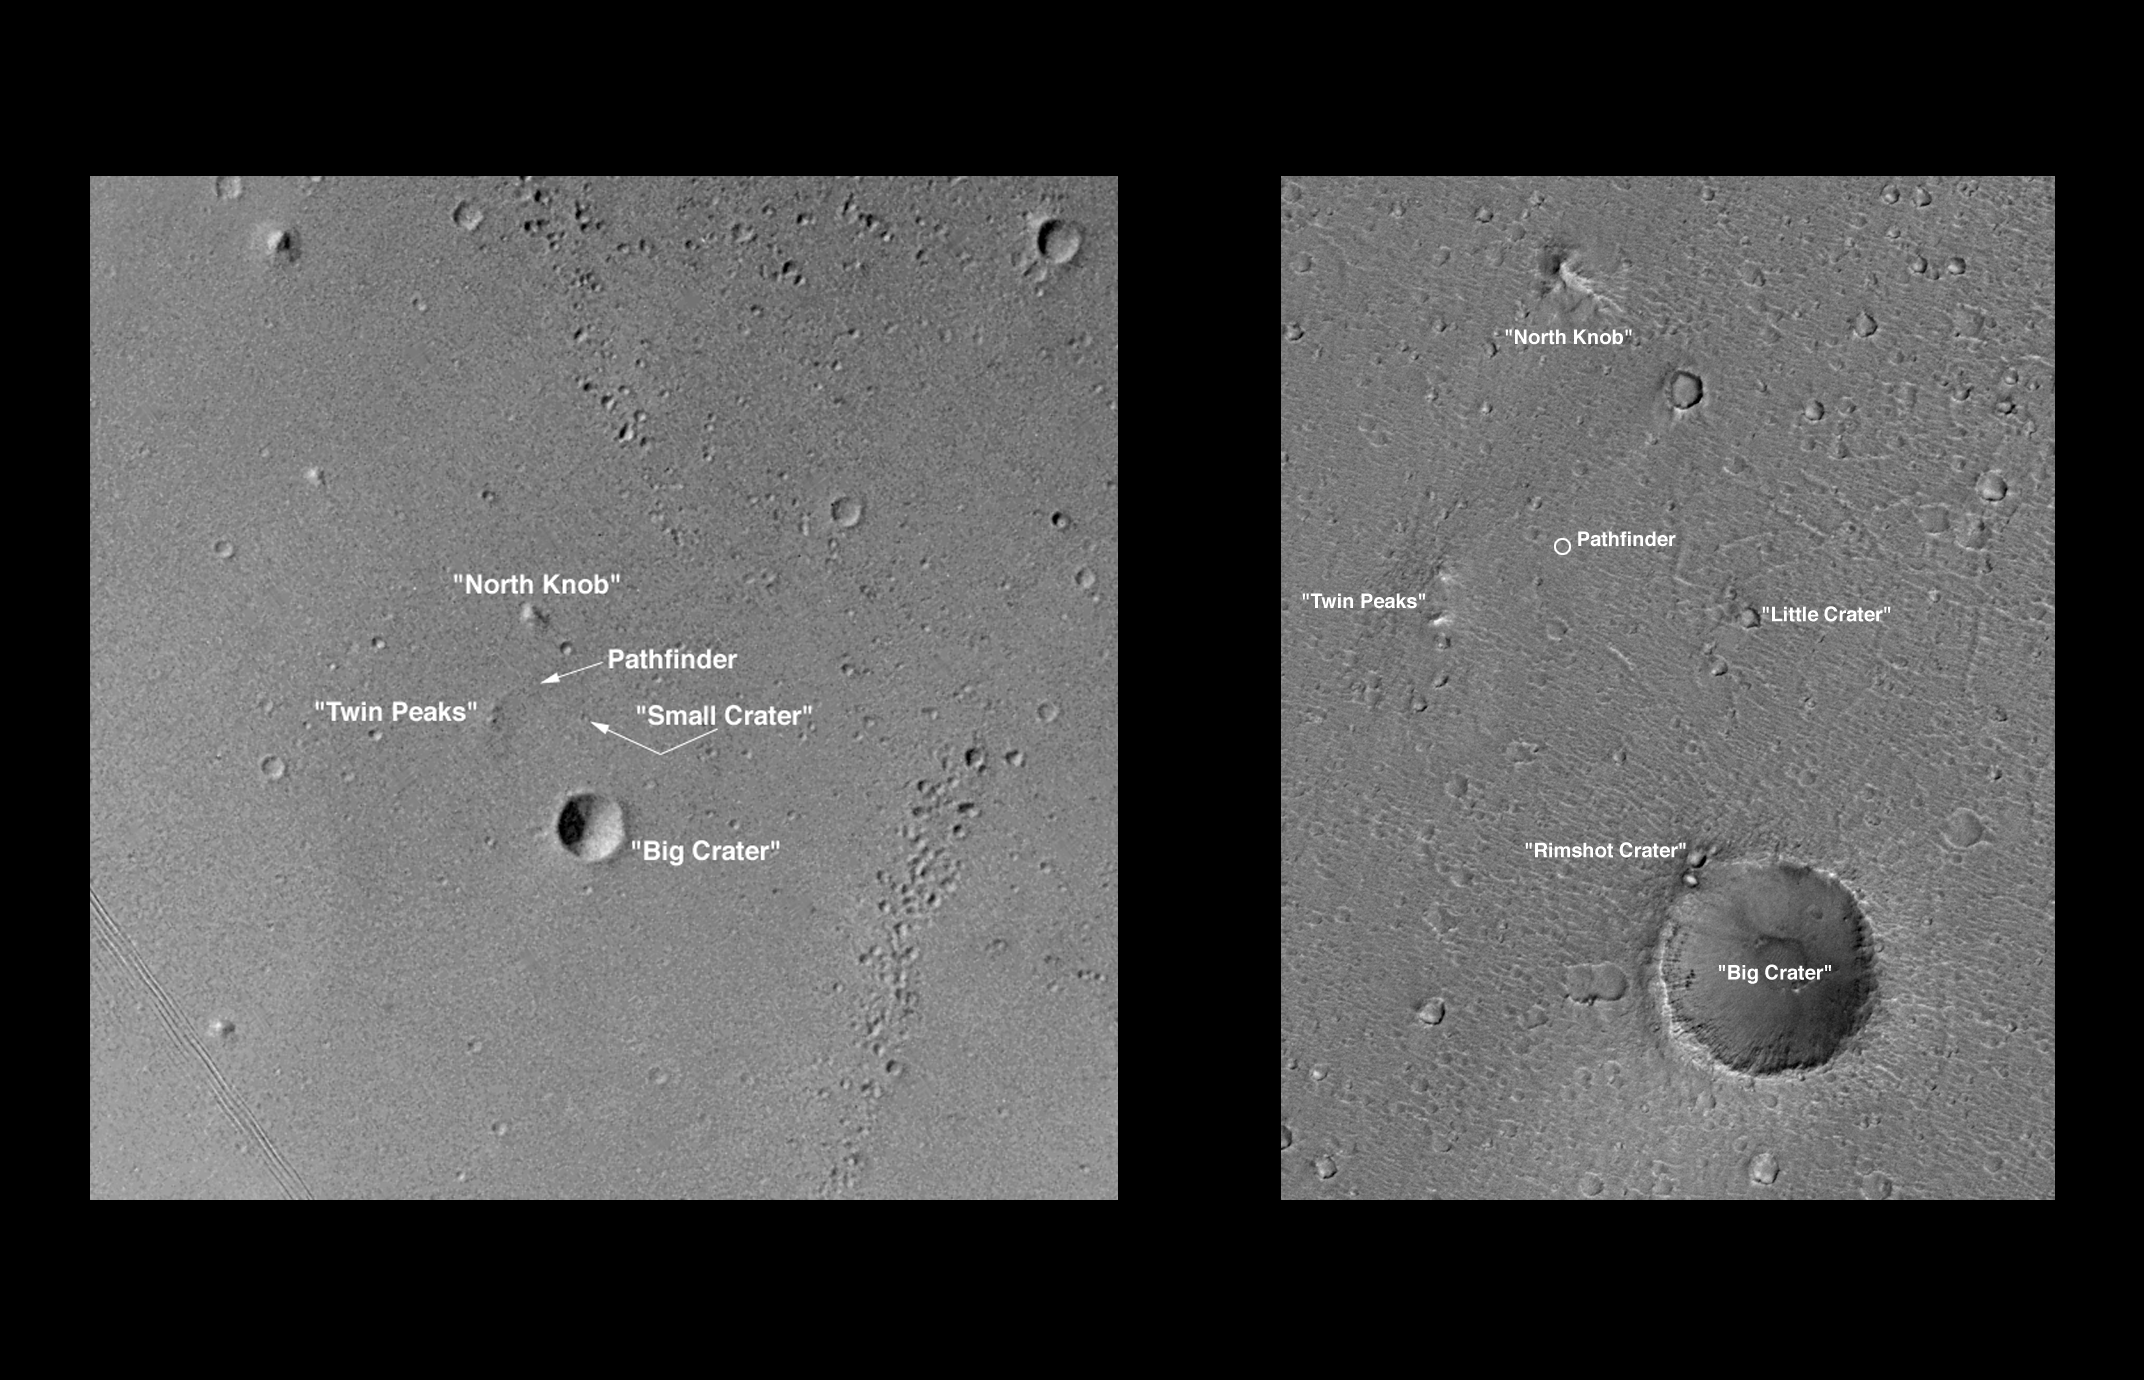

Pathfinder Landing Site Observed by Mars Orbiter Camera

On its 256th orbit of Mars, the camera on-board the Mars Global Surveyor spacecraft successfully observed the vicinity of the Pathfinder landing site. The images shown above include a Viking image at roughly 30 m (100 feet) scale, and a portion of the MOC image reproduced at a scale of 6.6 m (21.5 feet) per pixel.

The resolution of the MOC image that covered the Pathfinder landing site (MOC 25603) was about 3.3 m or 11 feet per pixel. The Pathfinder lander and airbags form a roughly equilateral triangle 5 m on a side. Noting that the camera has not yet been focussed (it needs to be in the stable temperature conditions of the low altitude, circular mapping orbit in order to achieve best focus) and the hazy atmospheric conditions, the effective scale of the image is probably closer to 5 m (16.4 feet). Thus, the scale of the image was insufficient to resolve the lander (more than one pixel is needed to resolve a feature). In addition, the relatively high sun angle of the image (the sun was 40° above the horizon) reduced the length of shadows (for example, only a few boulders are seen), also decreasing the ability to discriminate small features. Work continues to locate intermediate-scale features in the lander and orbiter images in the hope of identifying the precise landing site based on these comparisons.

Malin Space Science Systems and the California Institute of Technology built the MOC using spare hardware from the Mars Observer mission. MSSS operates the camera from its facilities in San Diego, CA. The Jet Propulsion Laboratory’s Mars Surveyor Operations Project operates the Mars Global Surveyor spacecraft with its industrial partner, Lockheed Martin Astronautics, from facilities in Pasadena, CA and Denver, CO.

Credit: NASA/JPL/MSSS